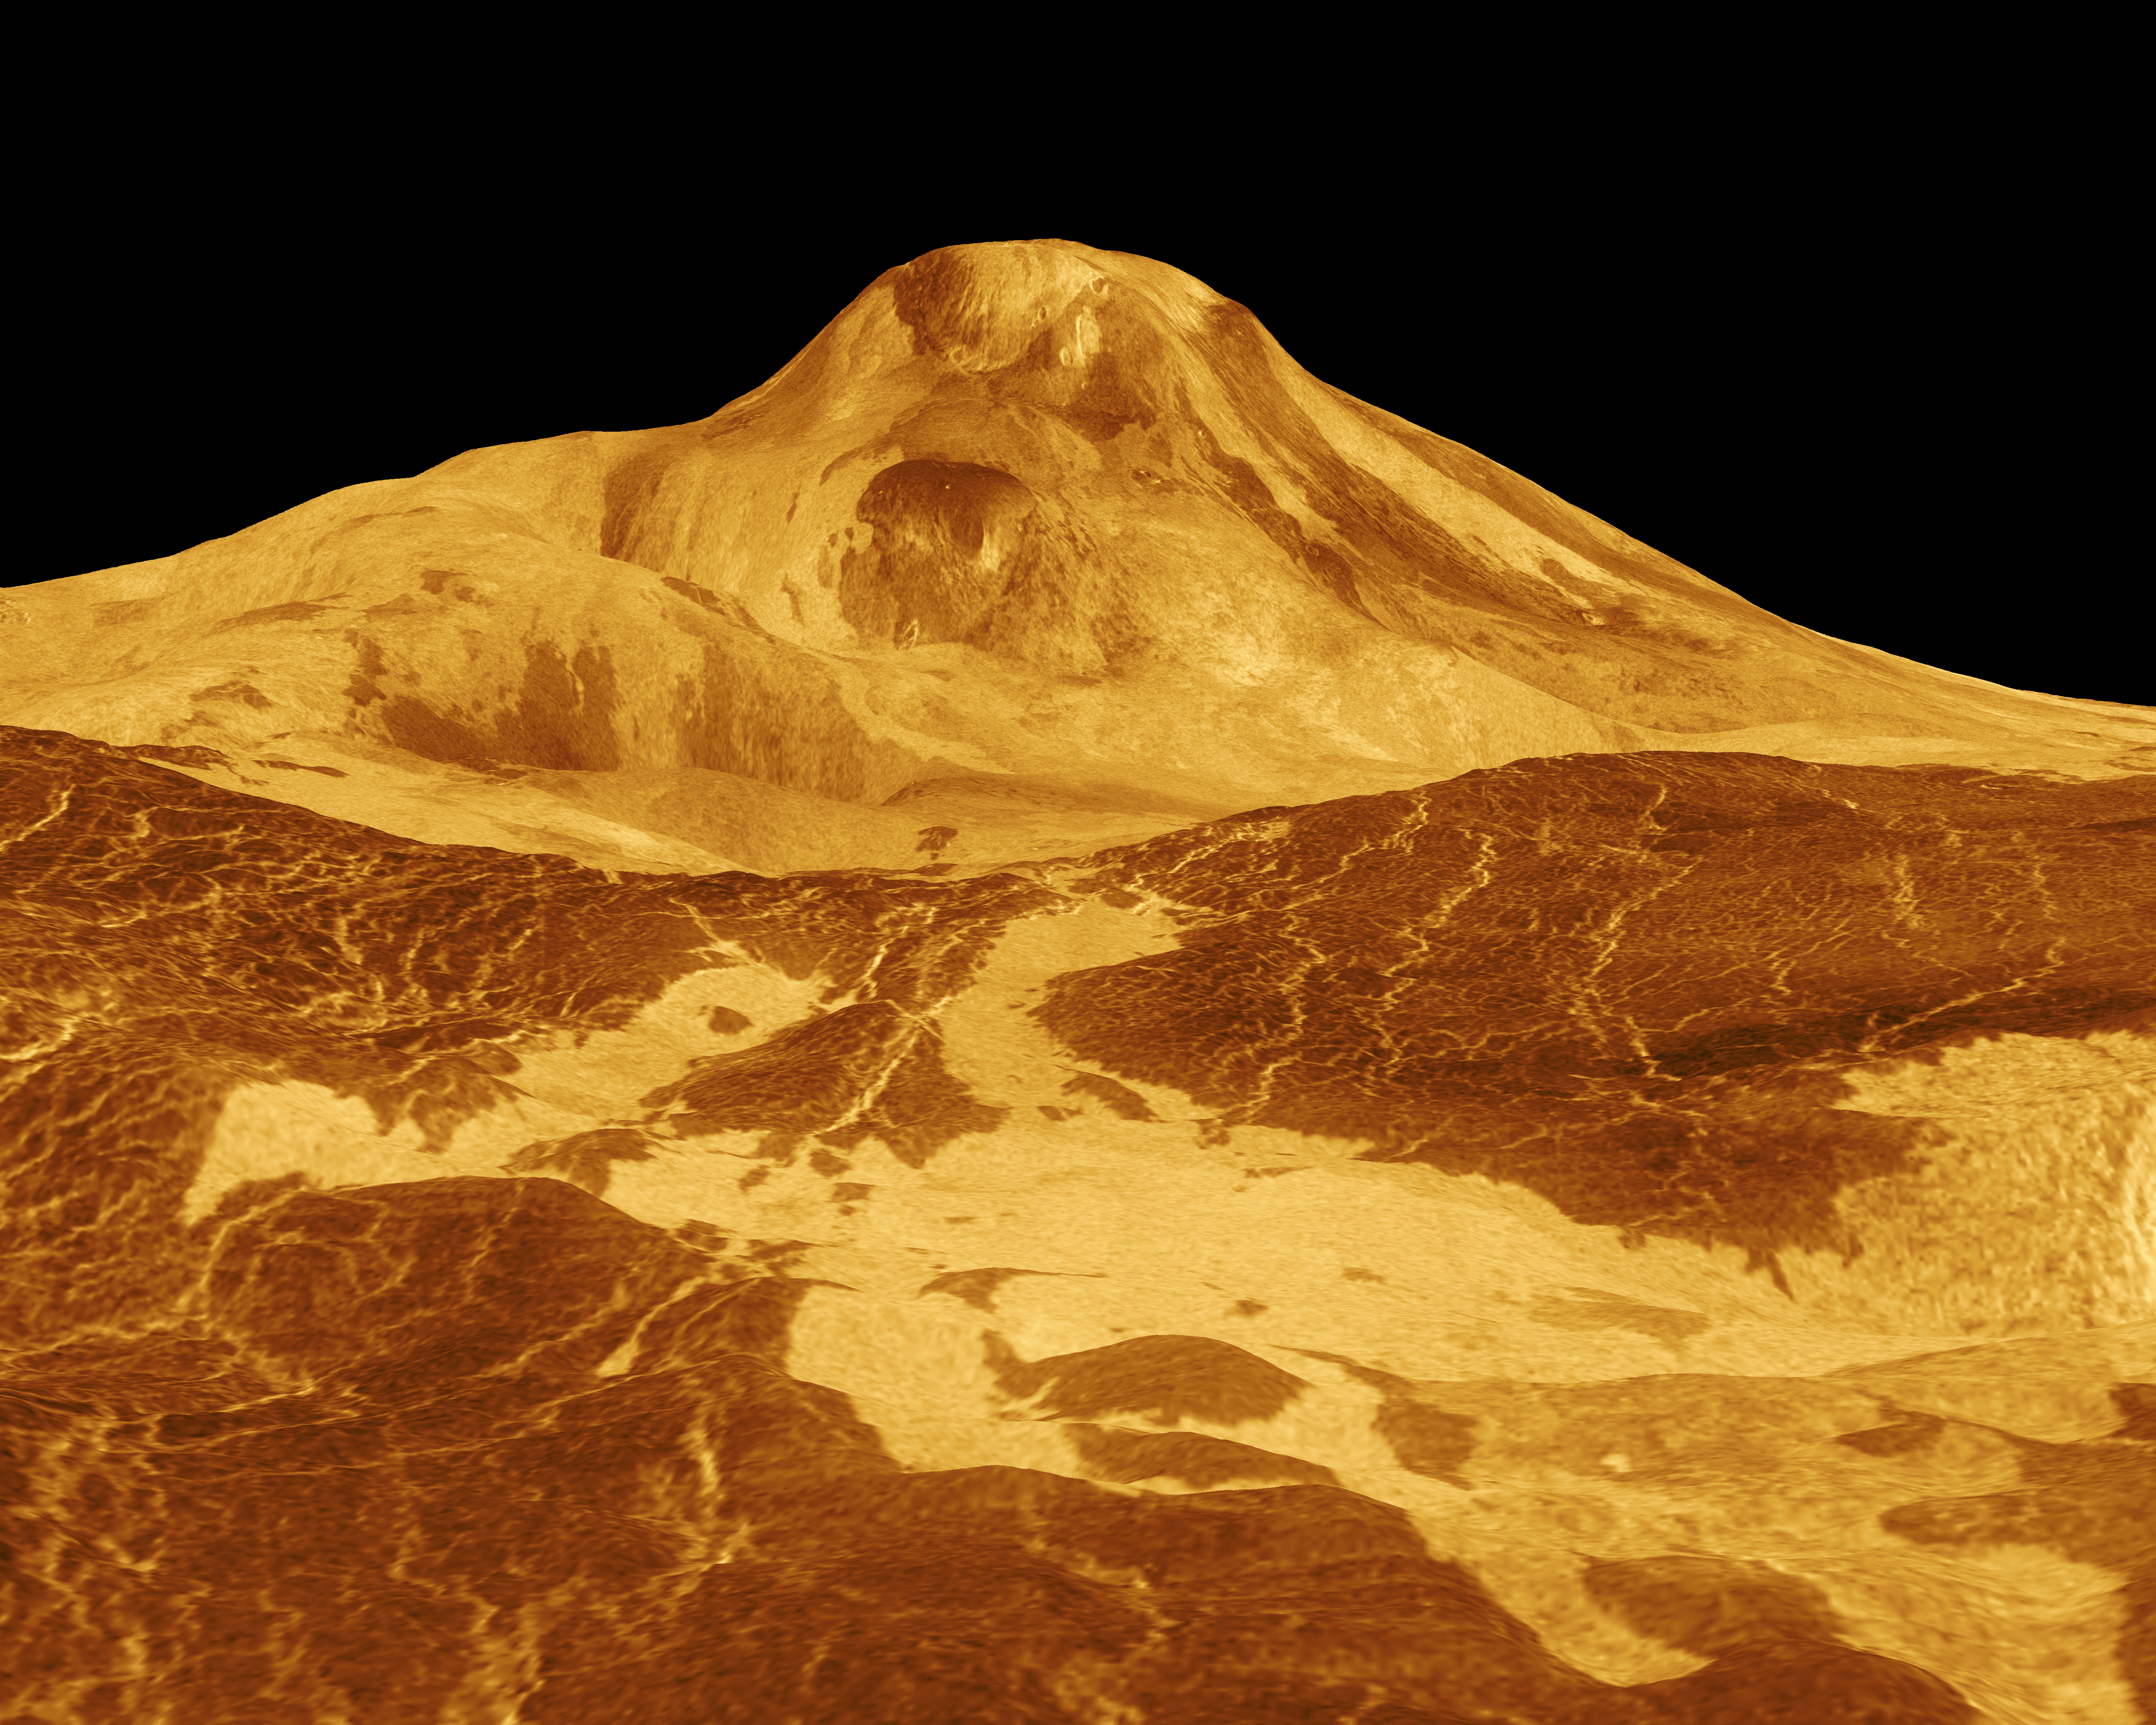

Venus – 3-D Perspective View of Maat Mons

Maat Mons is displayed in this three-dimensional perspective view of the surface of Venus. The viewpoint is located 560 kilometers (347 miles) north of Maat Mons at an elevation of 1.7 kilometers (1 mile) above the terrain. Lava flows extend for hundreds of kilometers across the fractured plains shown in the foreground, to the base of Maat Mons. The view is to the south with Maat Mons appearing at the center of the image on the horizon. Maat Mons, an 8-kilometer (5 mile) high volcano, is located at approximately 0.9 degrees north latitude, 194.5 degrees east longitude. Maat Mons is named for an Egyptian goddess of truth and justice. Magellan synthetic aperture radar data is combined with radar altimetry to develop a three-dimensional map of the surface. The vertical scale in this perspective has been exaggerated 22.5 times. Rays cast in a computer intersect the surface to create a three-dimensional perspective view. Simulated color and a digital elevation map developed by the U.S. Geological Survey, are used to enhance small-scale structure. The simulated hues are based on color images recorded by the Soviet Venera 13 and 14 spacecraft. The image was produced at the JPL Multimission Image Processing Laboratory.

Credit: NASA/JPL